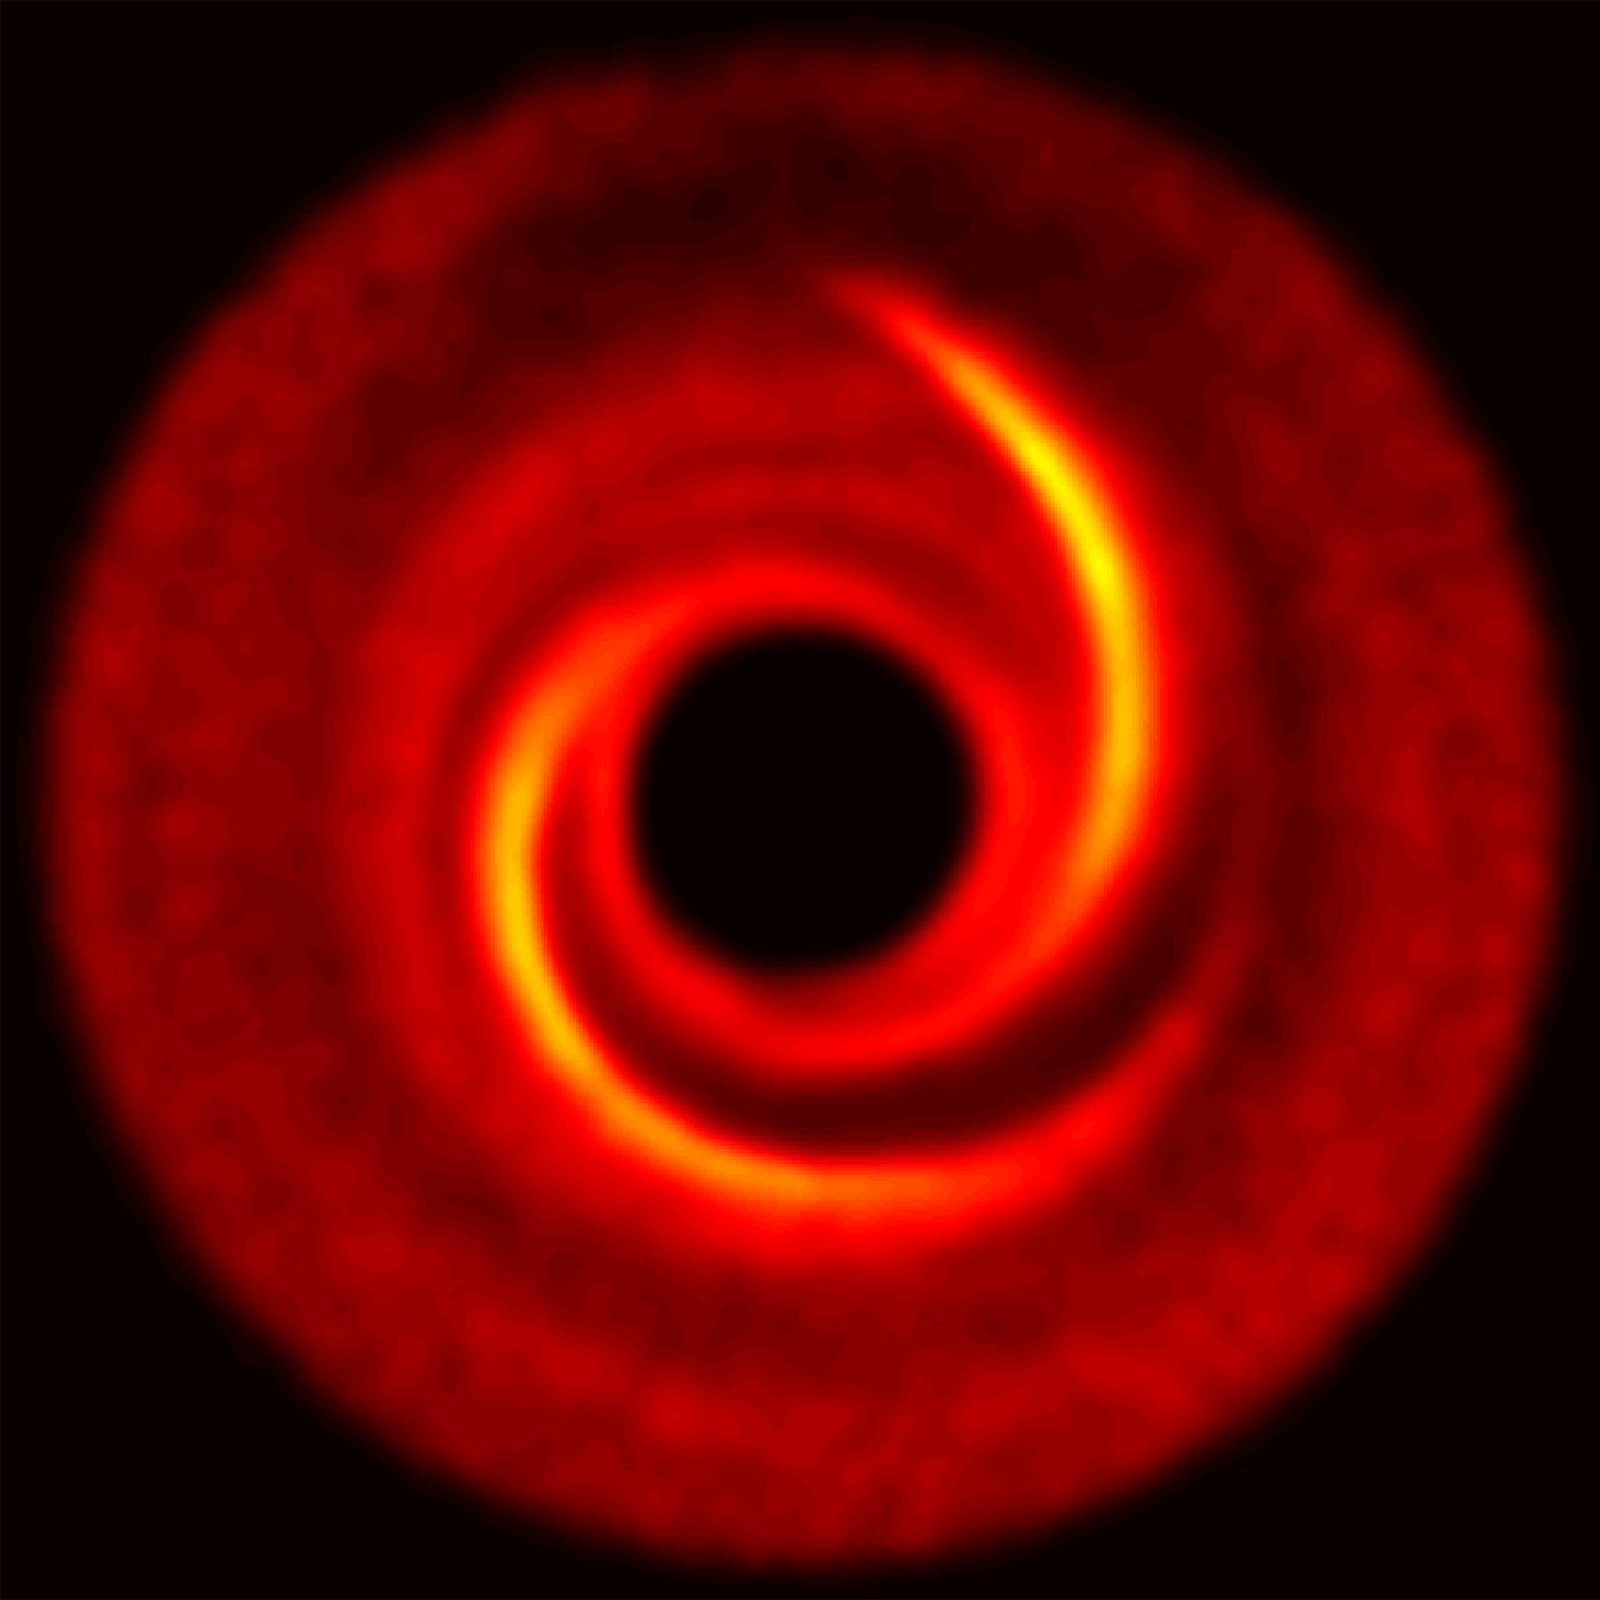

Protoplanetary Disk: Simulated Spiral Arm

Object Name: MWC 758
Object Description: Young star with protoplanetary disk

Credit: NASA, ESA, ESO, M. Benisty et al. (University of Grenoble), R. Dong (Lawrence Berkeley National Laboratory), and Z. Zhu (Princeton University)